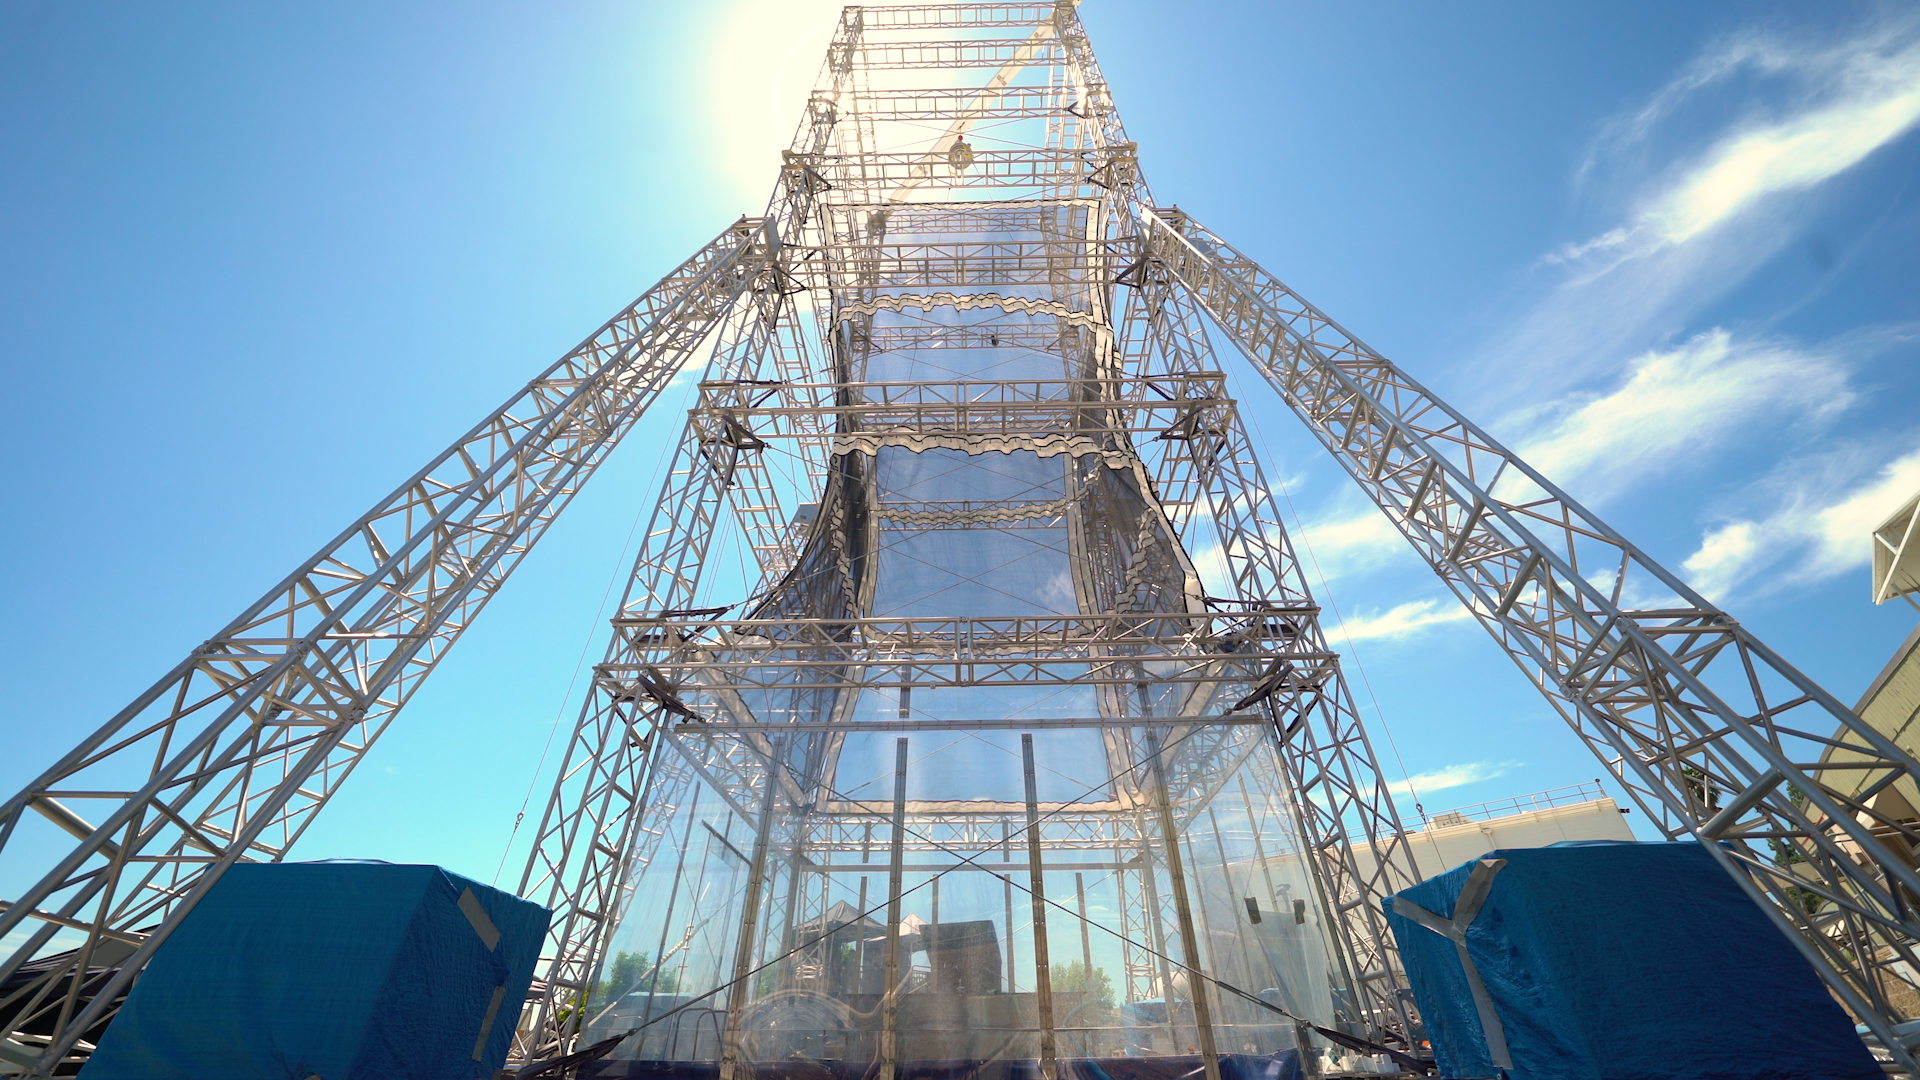

Bow Launch Drop Tower at JPL

This drop tower at NASA’s Jet Propulsion Laboratory in Southern California includes a bow launch system, which can hurl test articles 110 mph into the ground, re-creating the forces they would experience during a Mars landing.

The drop tower was used for testing the collapsible-base of a prototype Mars lander design called SHIELD (Simplified High Impact Energy Landing Device) on Aug. 12, 2022. The SHIELD concept could one day allow lower-cost missions to reach the Martian surface.

In this image, the SHIELD base prototype can be seen being lifted up to the top of the tower.

Credit: NASA/JPL-Caltech